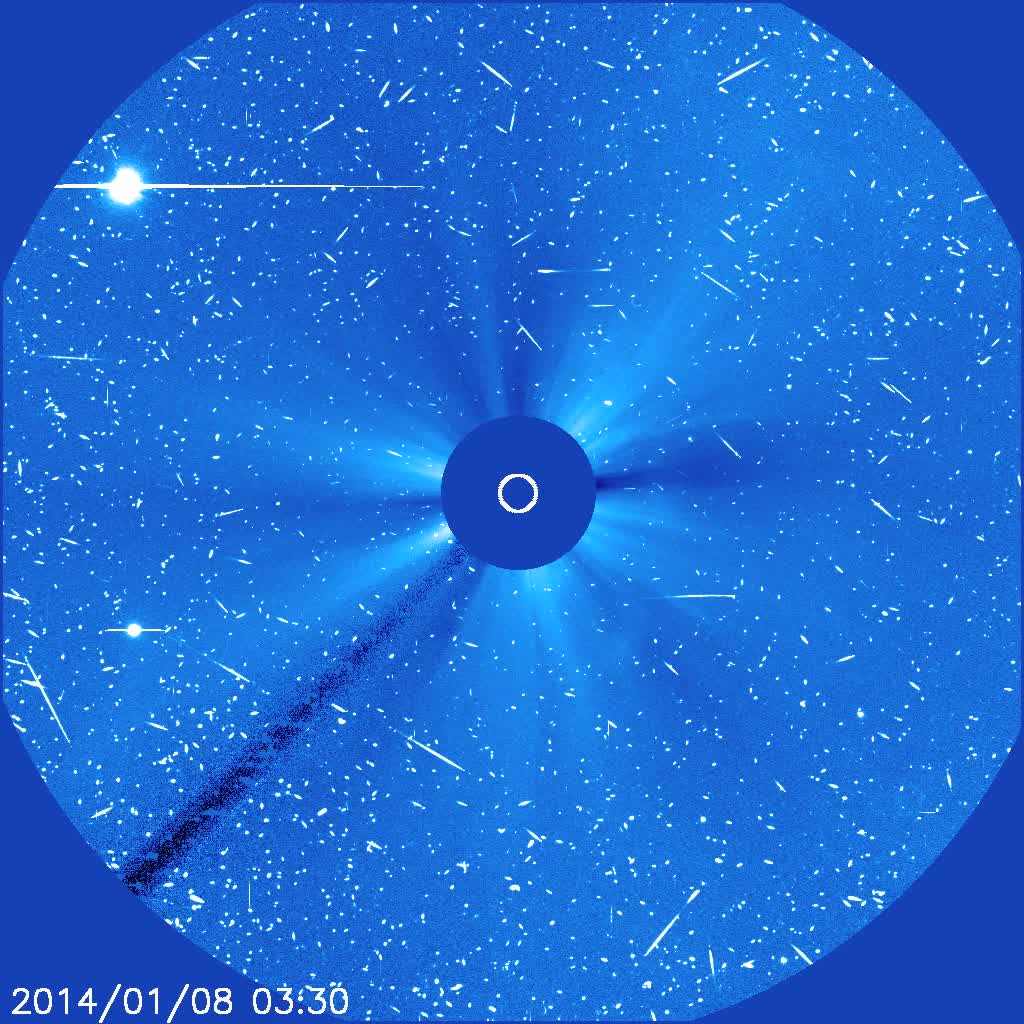

Strong Proton Storm on the Sun with a Mercury Fly-by

A solar magnetic active region containing the largest sunspot group of the last 10 years unleashed a large (X1.2) flare when it was facing right towards Earth. The flare was associated with a bright coronal mass ejection that emerges from the lower right (Jan. 7-8, 2014). A fast moving cloud of high-energy particles produced in the flare and at the CME front began striking the SOHO spacecraft imagers, creating the "snow" effect that went on for more than a day. SOHO is a million miles sunwards of Earth, and outside the earth's protective magnetosphere. In these coronagraph images the Sun is represented by the white circle and is blocked by an occulting disk, so we can observe fainter structures in the Sun's corona. Venus (upper left) enters the field of view during the video clip, while Mercury (lower left) is just about to leave the file of view.

Credit: NASA/GSFC/SOHO